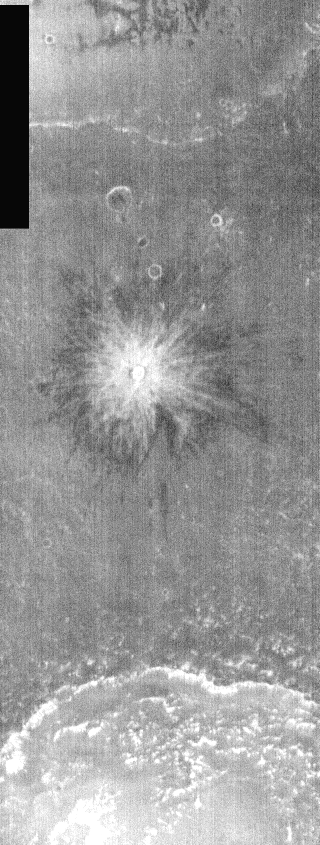

Crater in Nighttime IR

This nighttime IR image is of a small crater. Note the bright and dark portions of it’s ejecta blanket. With ballistic emplacement of ejecta, larger (heavier) material falls closer to the crater rim than smaller material. This is clearly represented in the nighttime IR, where rockier material is warmer/brighter and finer material is darker/cooler.

Image information: IR instrument. Latitude -6.5, Longitude 24 East (336 West). 100 meter/pixel resolution.

Note: this THEMIS visual image has not been radiometrically nor geometrically calibrated for this preliminary release. An empirical correction has been performed to remove instrumental effects. A linear shift has been applied in the cross-track and down-track direction to approximate spacecraft and planetary motion. Fully calibrated and geometrically projected images will be released through the Planetary Data System in accordance with Project policies at a later time.

NASA’s Jet Propulsion Laboratory manages the 2001 Mars Odyssey mission for NASA’s Office of Space Science, Washington, D.C. The Thermal Emission Imaging System (THEMIS) was developed by Arizona State University, Tempe, in collaboration with Raytheon Santa Barbara Remote Sensing. The THEMIS investigation is led by Dr. Philip Christensen at Arizona State University. Lockheed Martin Astronautics, Denver, is the prime contractor for the Odyssey project, and developed and built the orbiter. Mission operations are conducted jointly from Lockheed Martin and from JPL, a division of the California Institute of Technology in Pasadena.

Credit: NASA/JPL/Arizona State University